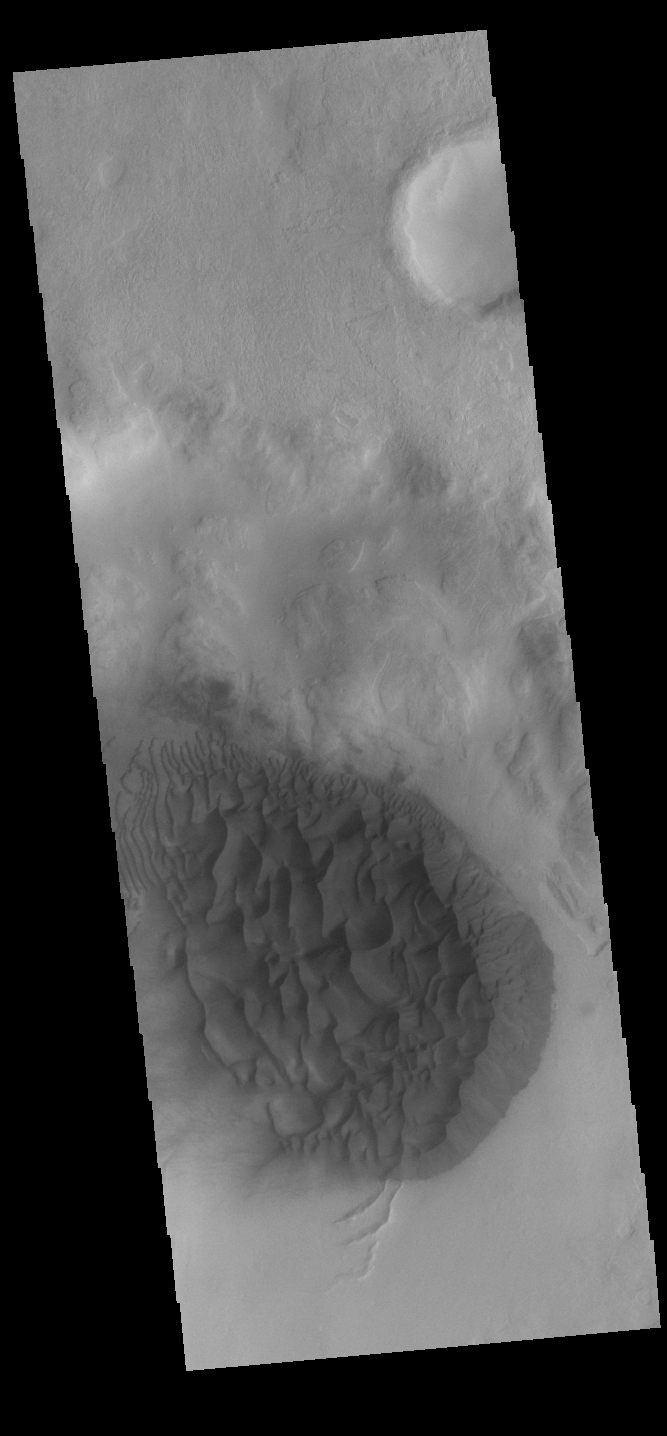

Dunes

Dunes cover part of the floor of this unnamed crater in Noachis Terra.

Credit: NASA/JPL-Caltech/ASU